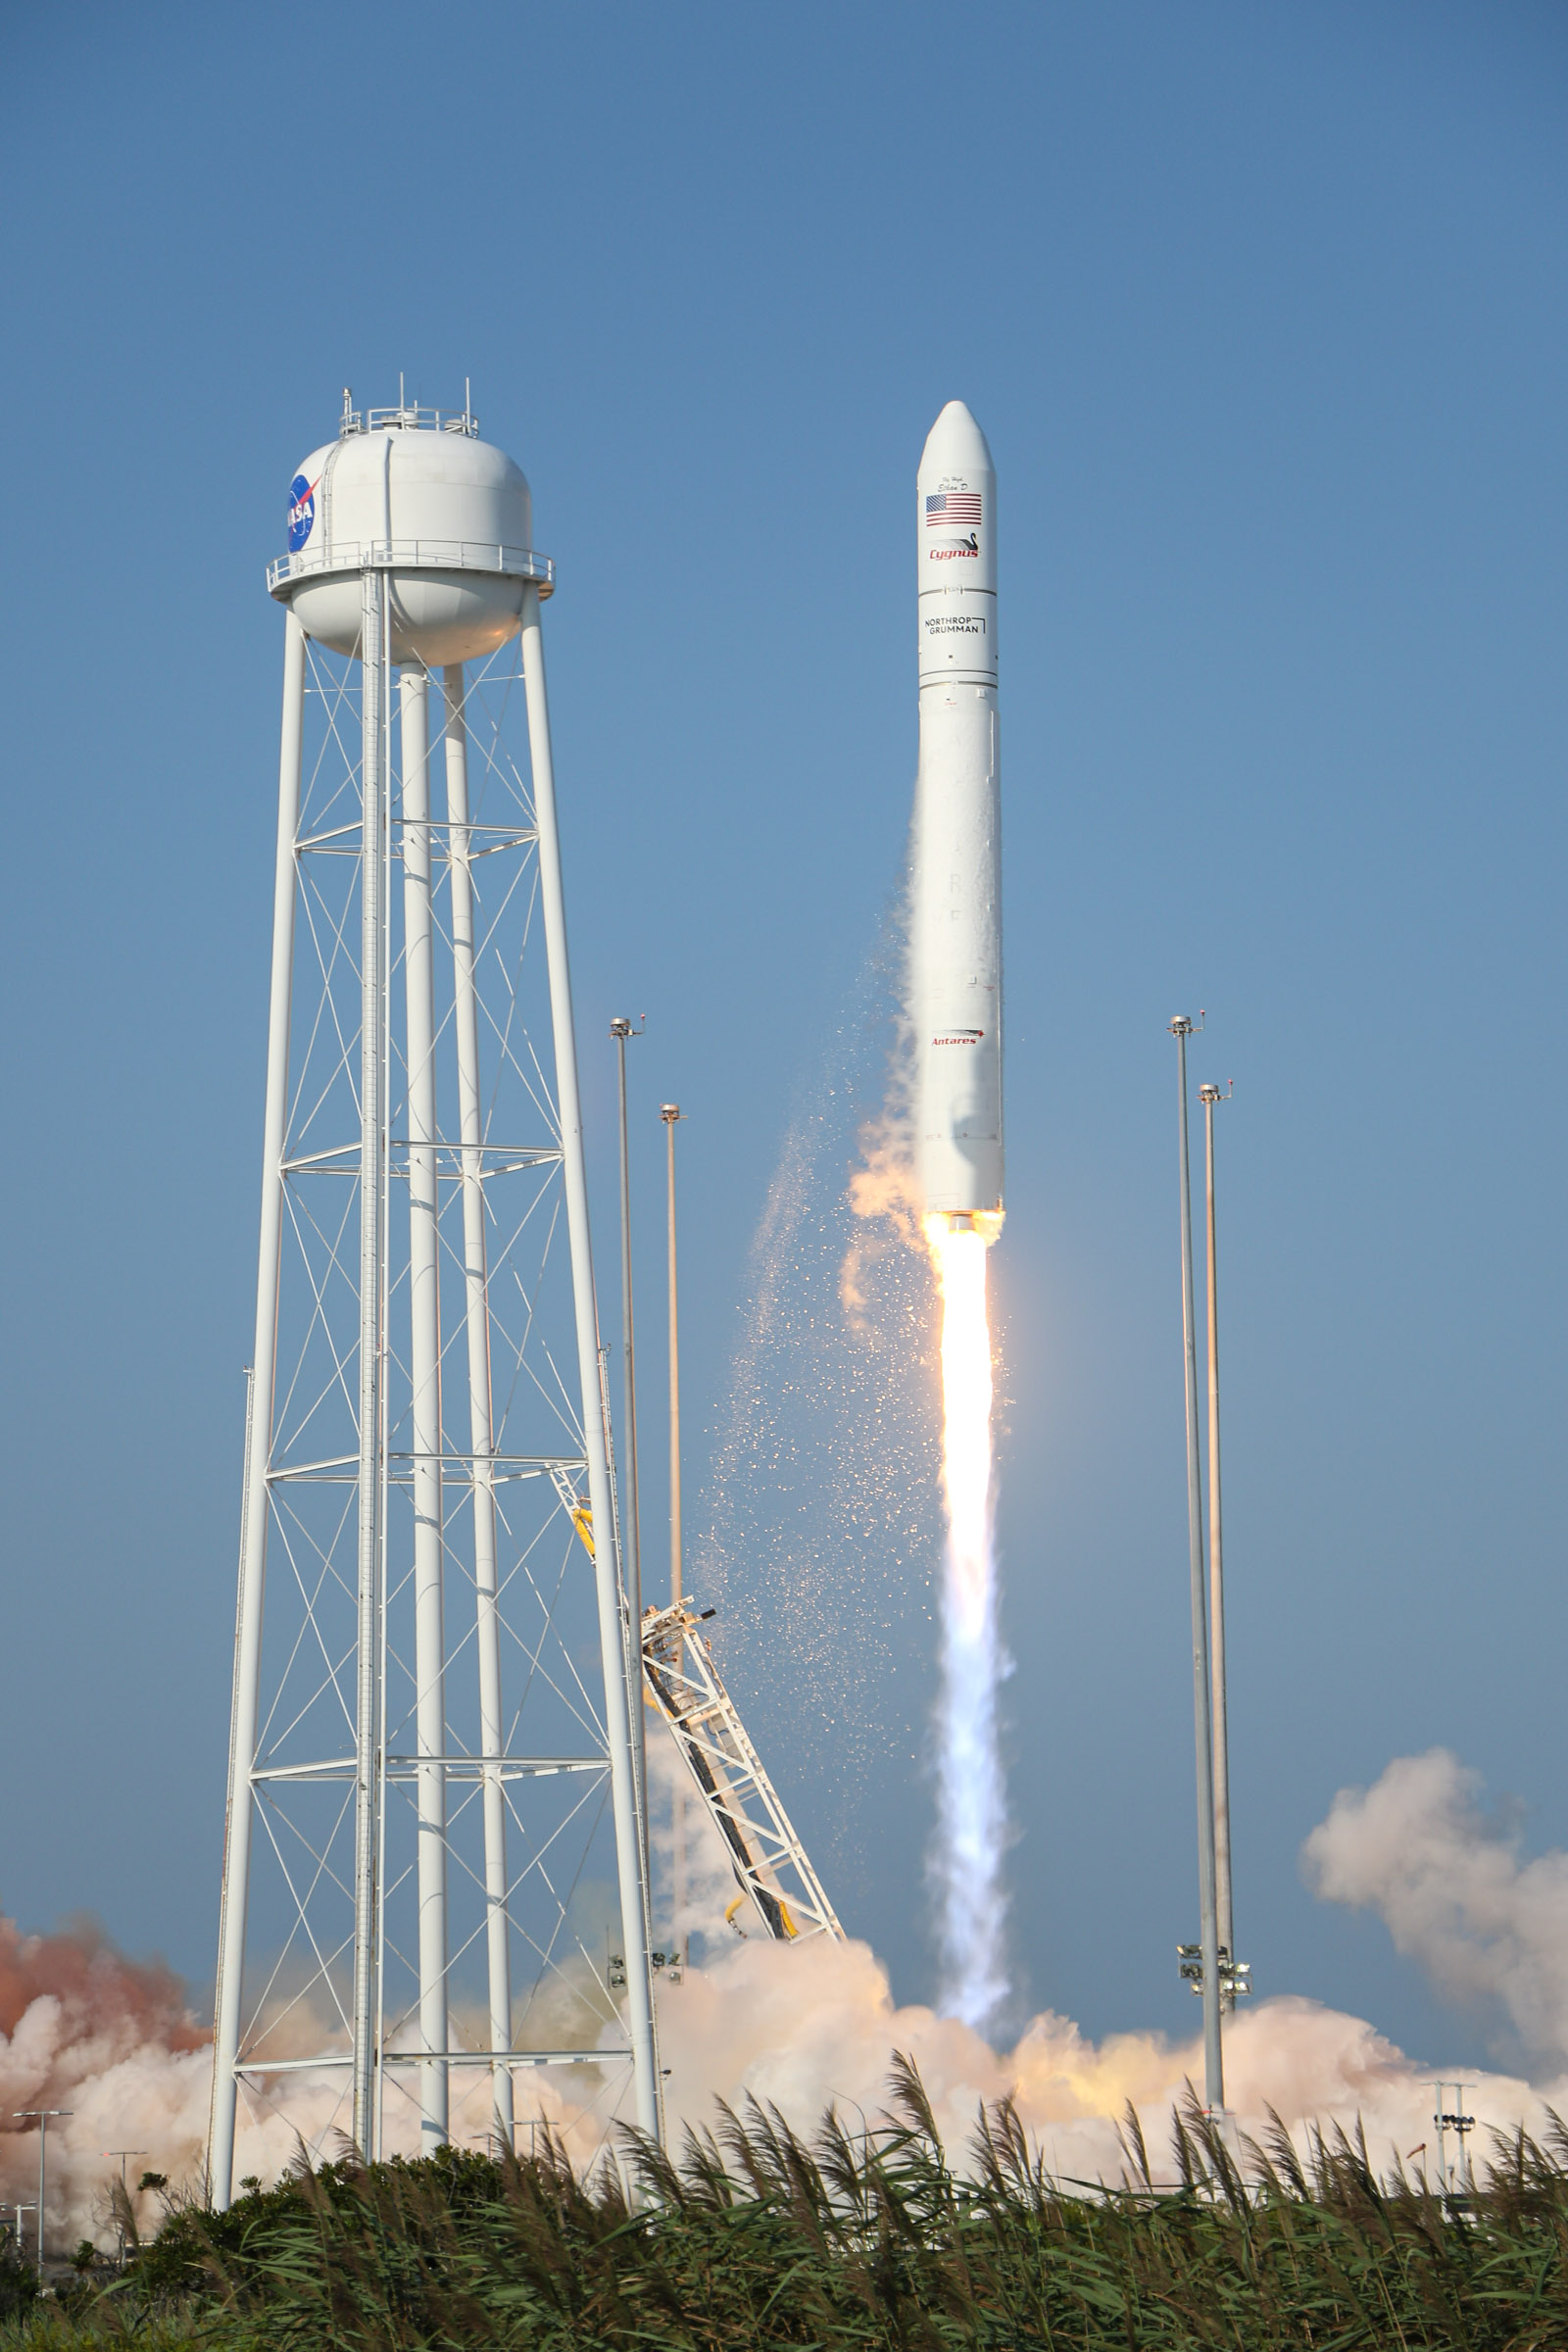

A Northrop Grumman Antares rocket, with the company’s Cygnus spacecraft onboard, launches at 6:01 p.m. EDT, Tuesday, Aug. 10, 2021, from the Mid Atlantic Regional Spaceport’s Pad-0A, at NASA's Wallops Flight Facility in Virginia. Northrop Grumman's 16th contracted cargo resupply mission for NASA to the International Space Station is carrying nearly 8,200 pounds of science and research, crew supplies and vehicle hardware to the orbital laboratory and its crew.

Credit: NASA Wallops/Brian Bonsteel